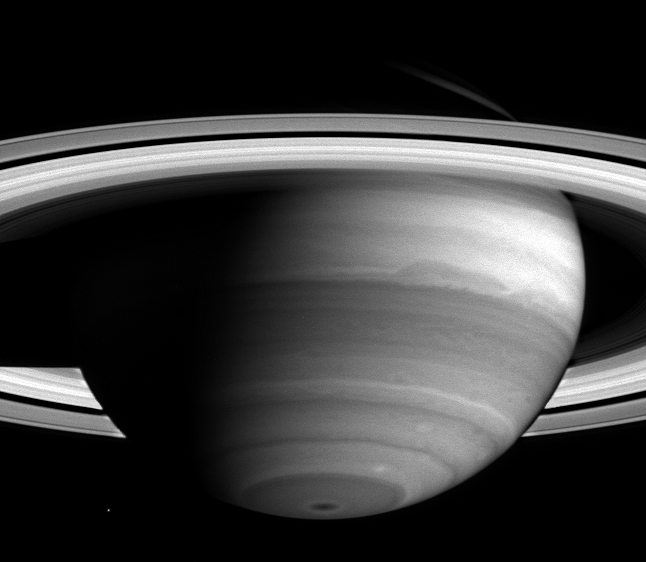

Bands of Clouds and Lace

As Cassini nears its rendezvous with Saturn, new detail in the banded clouds of the planet’s atmosphere are becoming visible.

Cassini began the journey to the ringed world of Saturn nearly seven years ago and is now less than two months away from orbit insertion on June 30. Cassini’s narrow-angle camera took this image on April 16, 2004, when the spacecraft was 38.5 million kilometers (23.9 million miles) from Saturn.

Dark regions are generally areas free of high clouds, and bright areas are places with high, thick clouds which shield the view of the darker areas below. A dark spot is visible at the south pole, which is remarkable to scientists because it is so small and centered. The spot could be affected by Saturn’s magnetic field, which is nearly aligned with the planet’s rotation axis, unlike the magnetic fields of Jupiter and Earth. From south to north, other notable features are the two white spots just above the dark spot toward the right, and the large dark oblong-shaped feature that extends across the middle. The darker band beneath the oblong-shaped feature has begun to show a lacy pattern of lighter-colored, high altitude clouds, indicative of turbulent atmospheric conditions.

The cloud bands move at different speeds, and their irregularities may be due to either the different motions between them or to disturbances below the visible cloud layer. Such disturbances might be powered by the planet’s internal heat; Saturn radiates more energy than it receives from the Sun.

The moon Mimas (396 kilometers, 245 miles across) is visible to the left of the south pole. Saturn currently has 31 known moons. Since launch, 13 new moons have been discovered by ground-based telescopes. Cassini will get a closer look and may discover new moons, perhaps embedded within the planet’s magnificent rings.

This image was taken using a filter sensitive to light near 727 nanometers, one of the near-infrared absorption bands of methane gas, which is one of the ingredients in Saturn’s atmosphere. The image scale is approximately 231 kilometers (144 miles) per pixel. Contrast has been enhanced to aid visibility of features in the atmosphere.

The Cassini-Huygens mission is a cooperative project of NASA, the European Space Agency and the Italian Space Agency. The Jet Propulsion Laboratory, a division of the California Institute of Technology in Pasadena, manages the Cassini-Huygens mission for NASA’s Office of Space Science, Washington, D.C. The Cassini orbiter and its two onboard cameras were designed, developed and assembled at JPL. The imaging team is based at the Space Science Institute, Boulder, Colo.

Credit: NASA/JPL/Space Science Institute